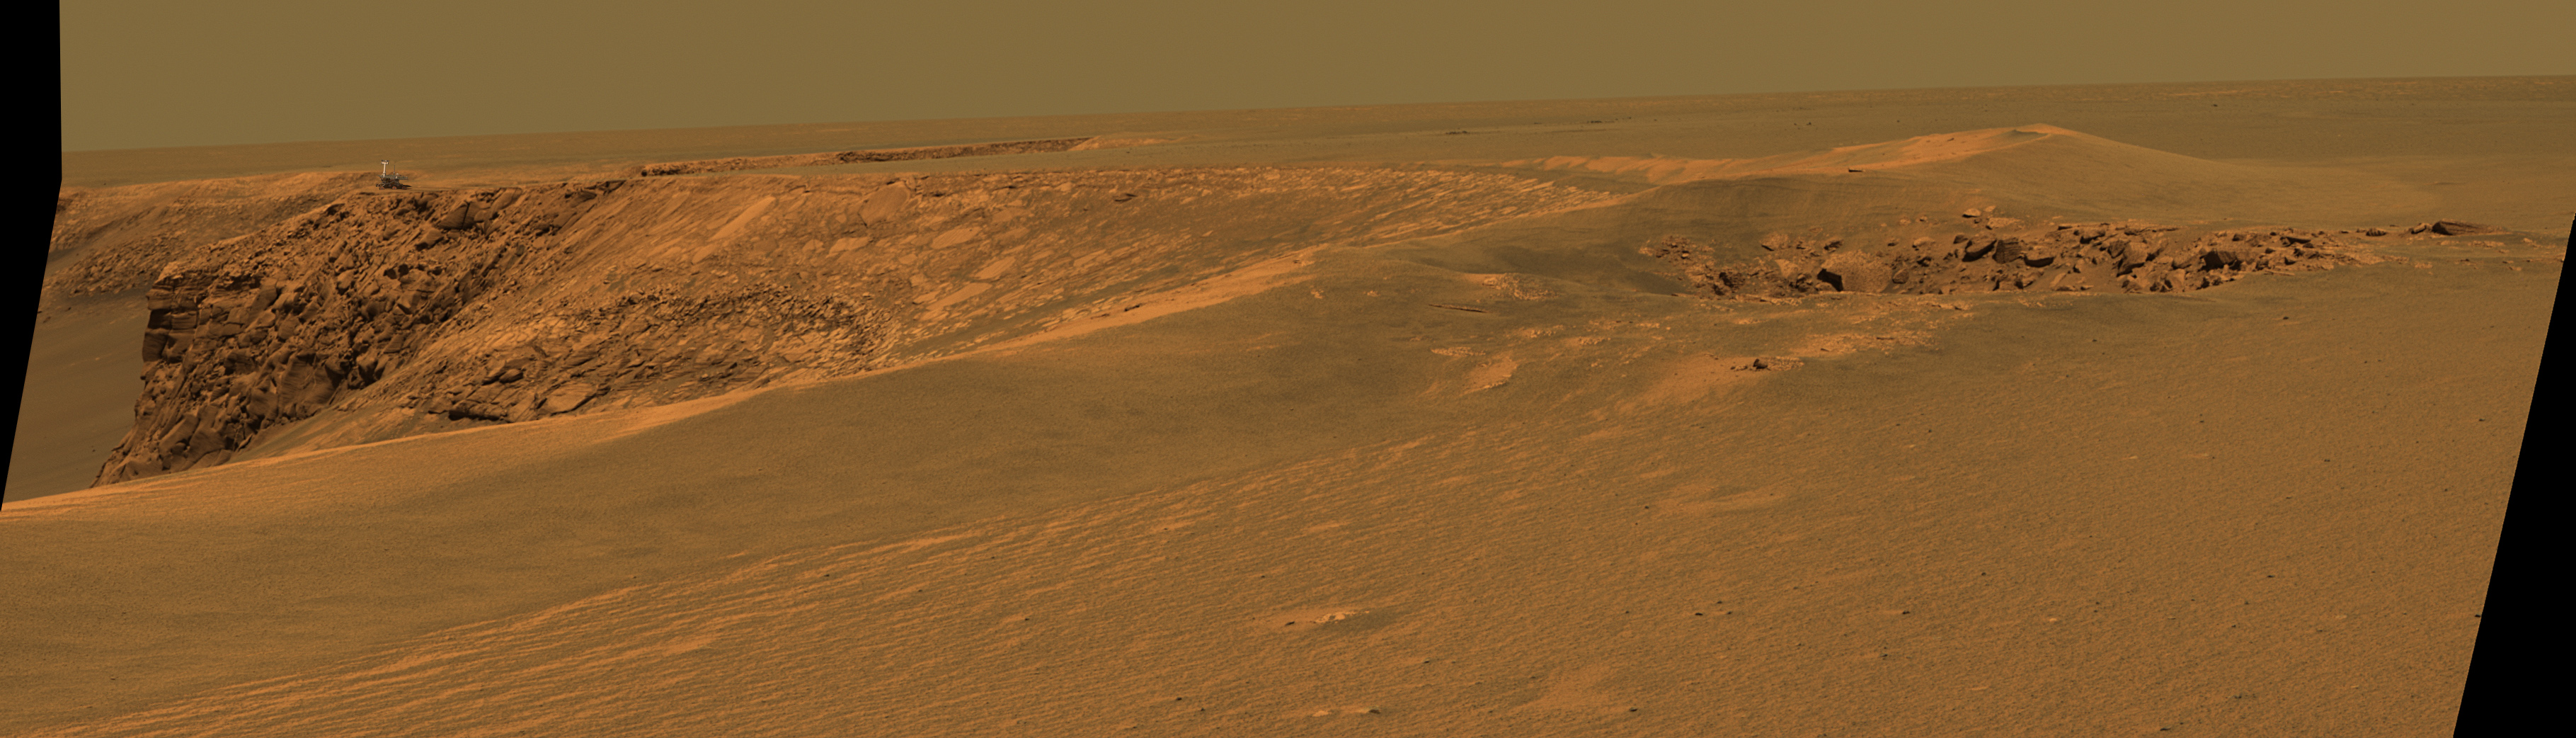

Opportunity on ‘Cabo Frio’ (Simulated)

This image superimposes an artist’s concept of the Mars Exploration Rover Opportunity atop the ‘Cabo Frio’ promontory on the rim of ‘Victoria Crater’ in the Meridiani Planum region of Mars. It is done to give a sense of scale. The underlying image was taken by Opportunity’s panoramic camera during the rover’s 952nd Martian day, or sol (Sept. 28, 2006).

This synthetic image of NASA’s Opportunity Mars Exploration Rover at Victoria Crater was produced using “Virtual Presence in Space” technology. Developed at NASA’s Jet Propulsion Laboratory, Pasadena, Calif., this technology combines visualization and image processing tools with Hollywood-style special effects. The image was created using a photorealistic model of the rover and an approximately full-color mosaic.

Credit: NASA/JPL-Solar System Visualization Team